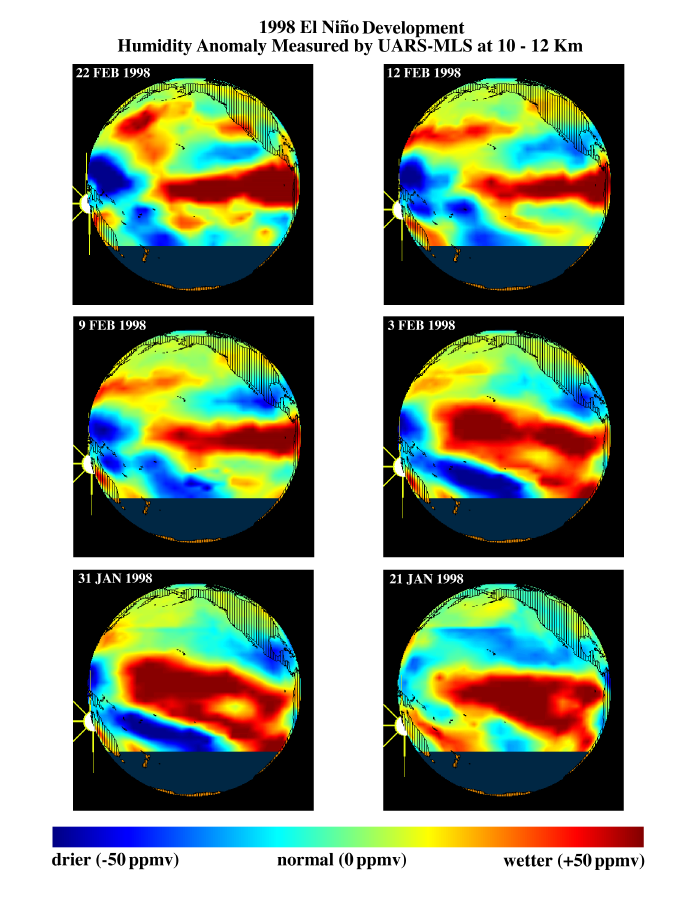

TOPEX/El Niño Watch – Moisture in the Atmosphere, Jan & Feb, 1998

This series of six images shows the evolution of atmospheric water vapor over the Pacific Ocean during the 1998 El Niño condition. Higher than normal ocean water temperatures increase the rate of evaporation, and the resulting warm moist air rises into the atmosphere, altering global weather patterns. Data obtained by the Microwave Limb Sounder (MLS) on NASA’s Upper Atmosphere Research Satellite (UARS) during January and February 1998 show a decrease in the extent of high levels of water vapor (red) over the eastern equatorial Pacific and an increase in water vapor (yellow to red) over the northwestern Pacific off the coast of Japan. This area is a breeding ground for winter storms that move eastward toward North America. During this El Niño condition, the southern tropical jet stream has shifted northward, bringing additional moisture from the tropics. When these two sources of moisture converge near California, they produce storms with higher-than-normal rainfall.

Credit: NASA/JPL